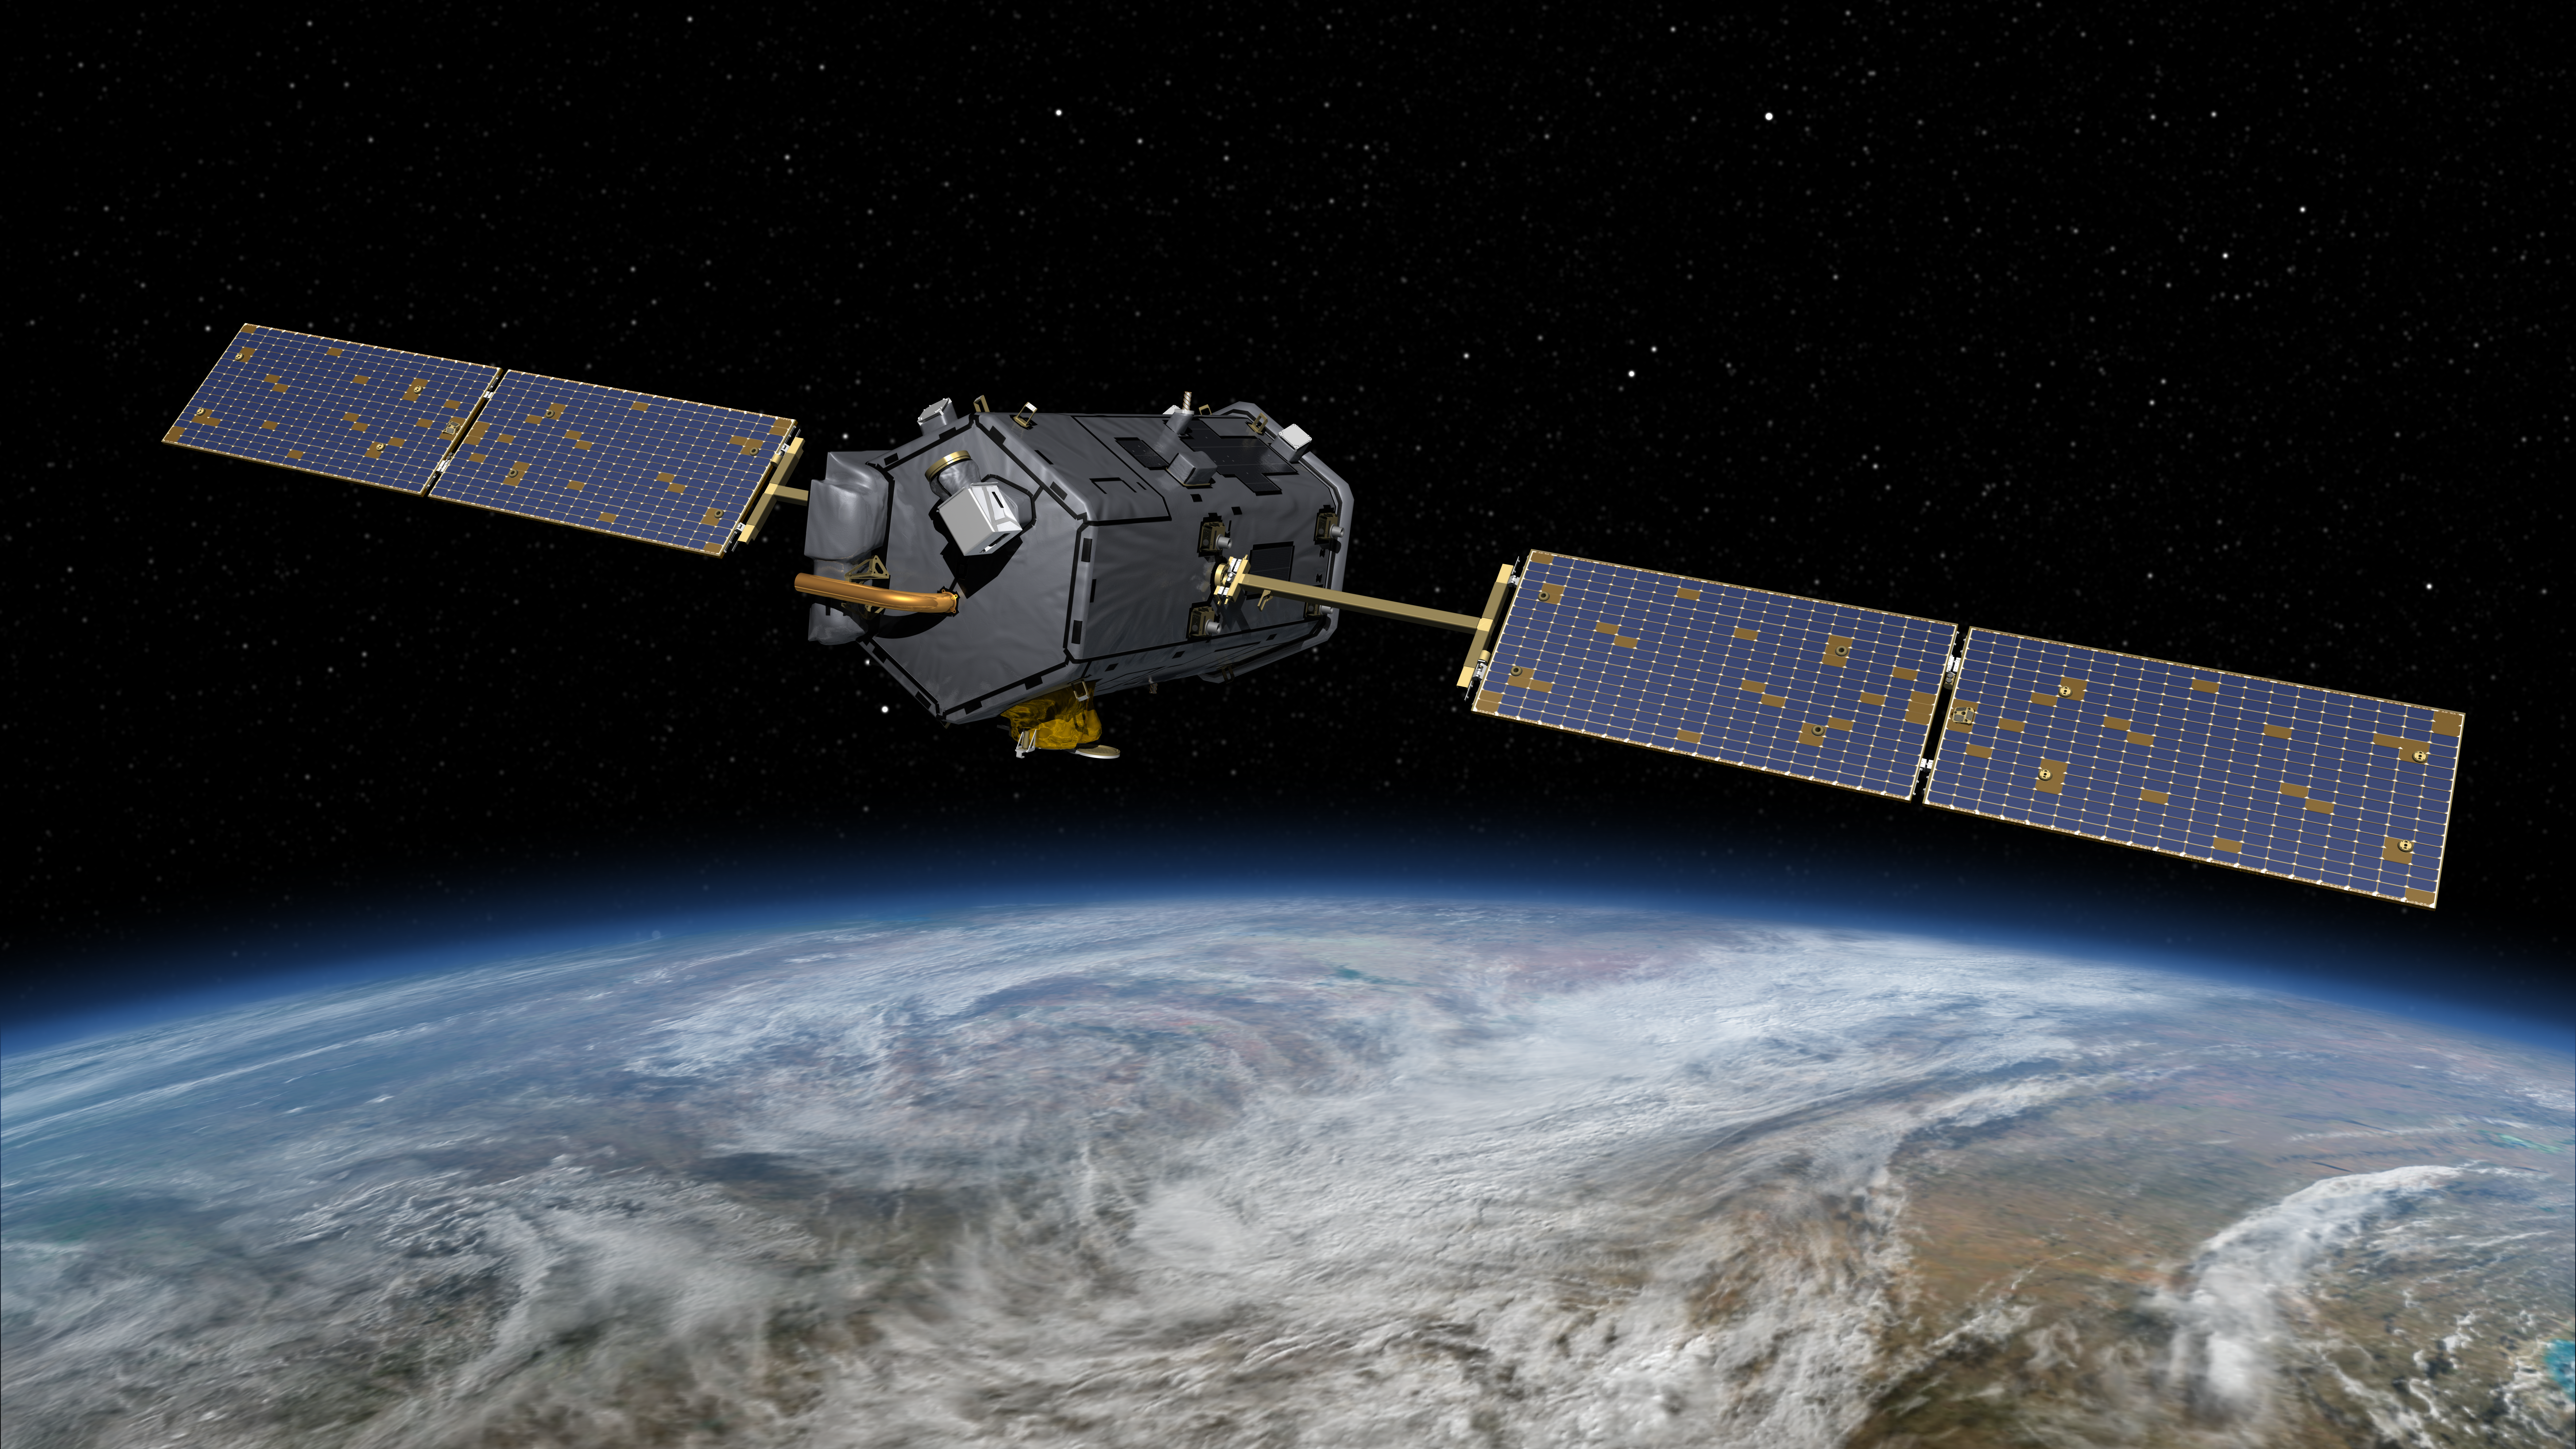

NASA’s Orbiting Carbon Observatory (OCO)-2 (Artist Concept)

This most recent artist’s rendering shows NASA’s Orbiting Carbon Observatory (OCO)-2, one of five new NASA Earth science missions set to launch in 2014, and one of three managed by JPL. With atmospheric carbon dioxide now at its highest concentration in recorded history, the need to make precise, global, space-based measurements of this key greenhouse gas has never been more urgent. As carbon dioxide levels have increased, so too have uncertainties about them — we don’t yet have a clear picture of how these emissions are partitioned between Earth’s ocean, land and atmosphere, or how Earth’s forests, plants and ocean will respond to increasing levels of carbon dioxide in the future. OCO-2 will address these critical questions to help us better assess the health of our warming planet.

OCO-2 is managed by JPL for NASA’s Science Mission Directorate, Washington. Orbital Sciences Corporation, Dulles, Va., built the spacecraft and provides mission operations under JPL’s leadership. The California Institute of Technology in Pasadena manages JPL for NASA.

Credit: NASA/JPL-Caltech